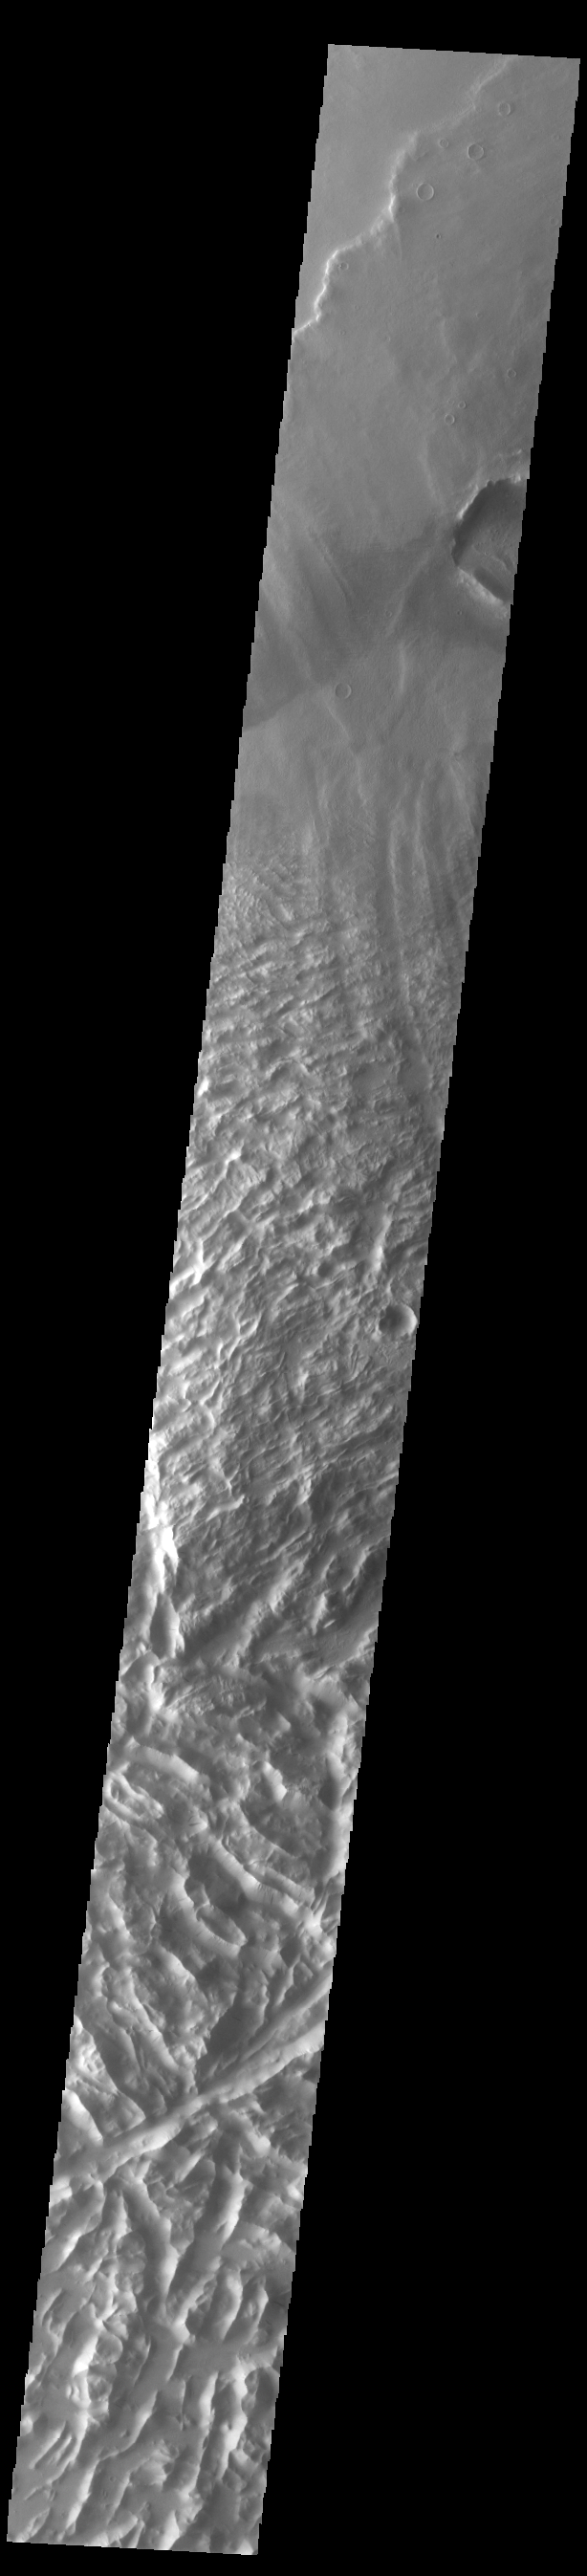

Lycus Sulci

Today’s VIS image shows a portion of Lycus Sulci. Lycus Sulci is a low lying area of ridges and valleys found to the northwest of Olympus Mons. It is not yet understood how this feature formed or how it relates to the formation of Olympus Mons itself.

Credit: NASA/JPL-Caltech/ASU